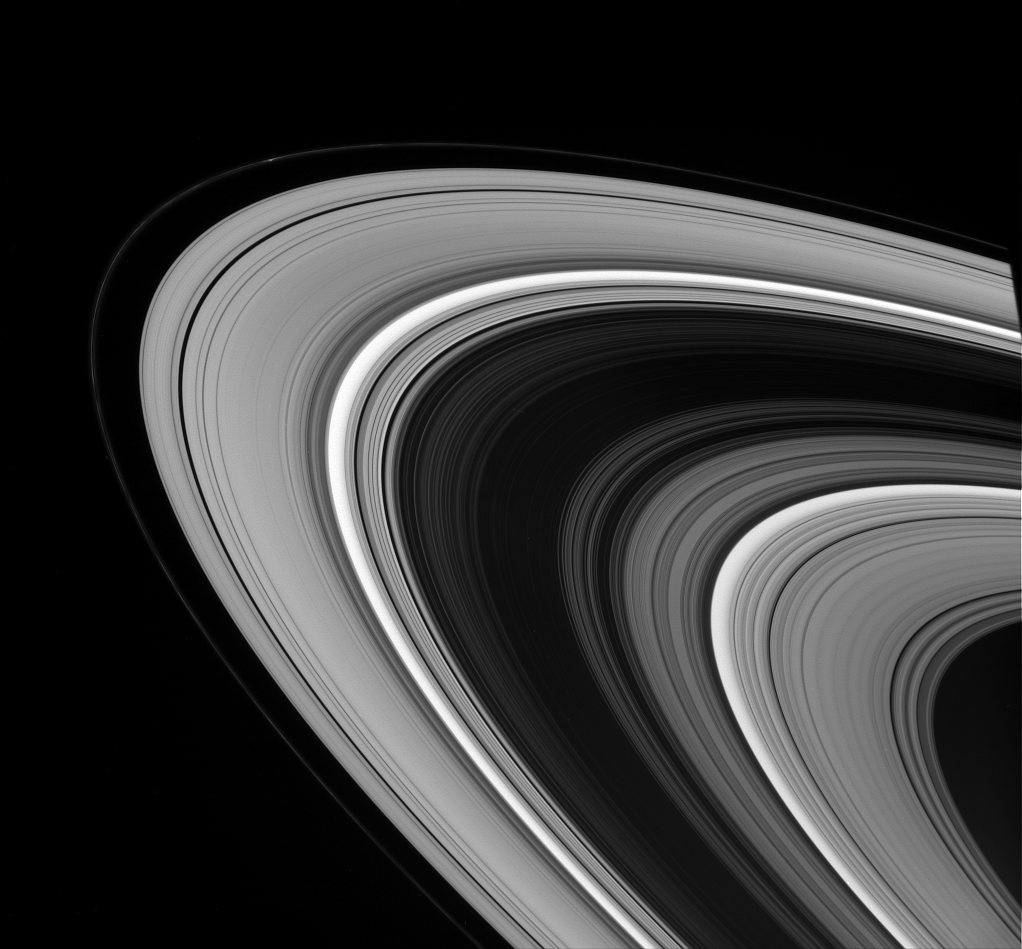

The Unlit Face

The Cassini spacecraft captures Saturn’s main rings in a study of light and dark.

A bright knot is visible in the F ring near upper left. Ring scientists think features like this can be created when a small moonlet collides with the ring’s core, leading to collisions that scatter fine, icy particles (see PIA08290).

This view looks toward the unilluminated side of the rings from about 16 degrees above the ringplane. The edge of Saturn’s shadow forms a dark wedge on the rings at right.

The image was taken in visible green light with the Cassini spacecraft wide-angle camera on Sept. 22, 2008. The view was acquired at a distance of approximately 1.2 million kilometers (743,000 miles) from Saturn and at a Sun-Saturn-spacecraft, or phase, angle of 27 degrees. Image scale is 68 kilometers (42 miles) per pixel.

The Cassini-Huygens mission is a cooperative project of NASA, the European Space Agency and the Italian Space Agency. The Jet Propulsion Laboratory, a division of the California Institute of Technology in Pasadena, manages the mission for NASA’s Science Mission Directorate, Washington, D.C. The Cassini orbiter and its two onboard cameras were designed, developed and assembled at JPL. The imaging operations center is based at the Space Science Institute in Boulder, Colo.

Credit: NASA/JPL/Space Science Institute